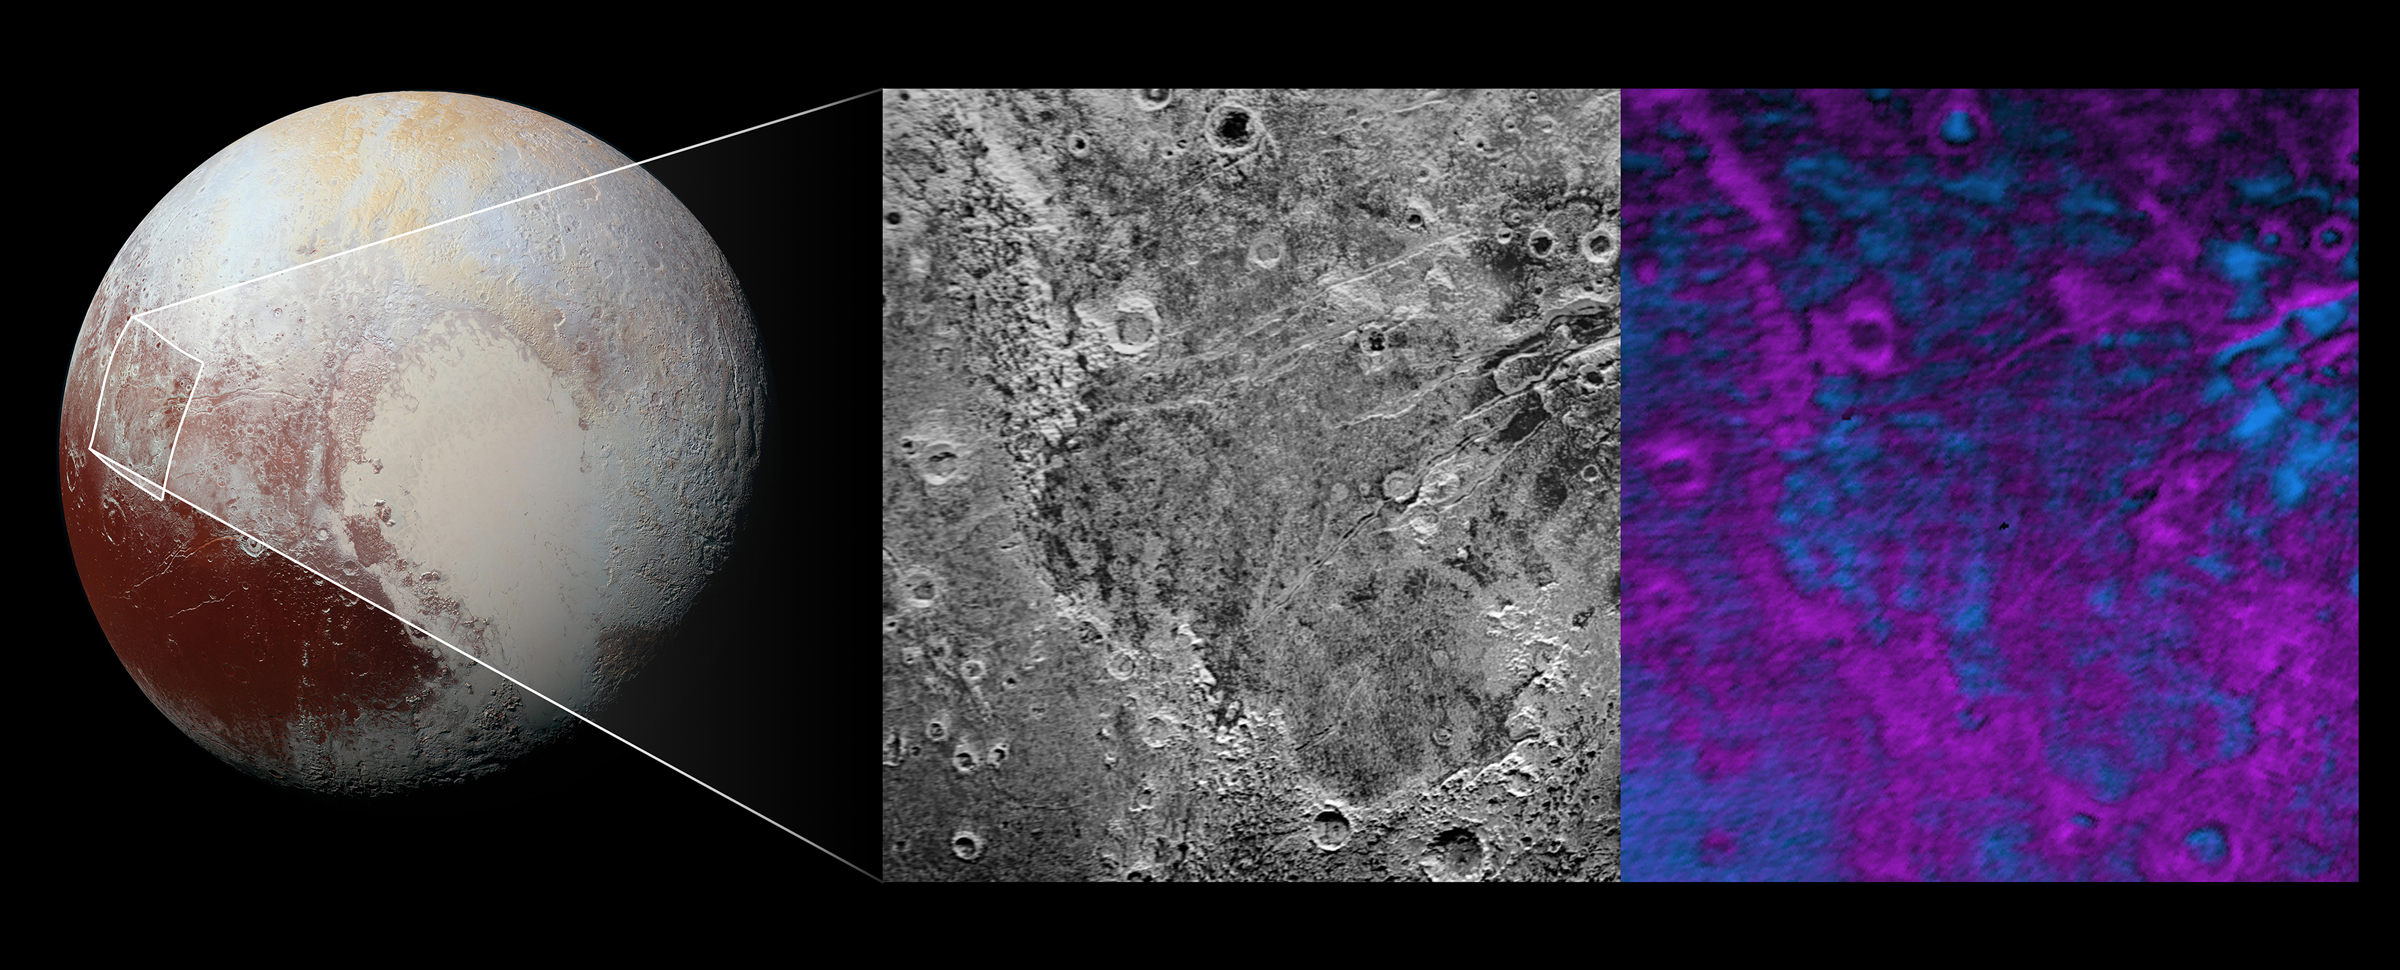

What’s Eating at Pluto?

Scientists on NASA’s New Horizons mission have discovered what looks like a giant bite-mark on the planet’s surface.

In this image, north is up. The southern portion of the left inset above shows the cratered plateau uplands informally named Vega Terra (note that all feature names are informal). This terrain is separated from the young, nearly uncratered, mottled plains of Piri Planitia in the center of the image by a generally north-facing jagged scarp called Piri Rupes. The scarp breaks up into isolated mesas in several places. Cutting diagonally across Piri Planitia is the long extensional fault of Inanna Fossa, which stretches eastward 370 miles (600 kilometers) from here to the western edge of the great nitrogen ice plains of Sputnik Planum.

Compositional data from the New Horizons spacecraft’s Ralph/Linear Etalon Imaging Spectral Array (LEISA) instrument, shown in the right inset, indicate that the plateau uplands south of Piri Rupes are rich in methane ice (shown in false color as purple). Scientists speculate that sublimation of methane may be causing the plateau material to erode along the face of the scarp cliffs, causing them to retreat south and leave the plains of Piri Planitia in their wake. Compositional data also show that the surface of Piri Planitia is more enriched in water ice (shown in false color as blue) than the plateau uplands, which may indicate that Piri Planitia’s surface is made of water ice bedrock, on top of which the layer of retreating methane ice had been sitting. Because the surface of Pluto is so cold, the water ice behaves like rock and is immobile. The light/dark mottled pattern of Piri Planitia in the left inset is reflected in the composition map, with the lighter areas corresponding to areas richer in methane — these may be remnants of methane that have not yet sublimated away entirely.

The inset at left shows about 650 feet (200 meters) per pixel; the image measures approximately 280 miles (450 kilometers) long by 255 miles (410 kilometers) wide. It was obtained by New Horizons at a range of approximately 21,100 miles (33,900 kilometers) from Pluto, about 45 minutes before the spacecraft’s closest approach to Pluto on July 14, 2015.The LEISA data at right was gathered when the spacecraft was about 29,000 miles (47,000 kilometers) from Pluto; best resolution is 1.7 miles (2.7 kilometers) per pixel.

The Johns Hopkins University Applied Physics Laboratory in Laurel, Maryland, designed, built, and operates the New Horizons spacecraft, and manages the mission for NASA’s Science Mission Directorate. The Southwest Research Institute, based in San Antonio, leads the science team, payload operations and encounter science planning. New Horizons is part of the New Frontiers Program managed by NASA’s Marshall Space Flight Center in Huntsville, Alabama.

Credit: NASA/Johns Hopkins University Applied Physics Laboratory/Southwest Research Institute